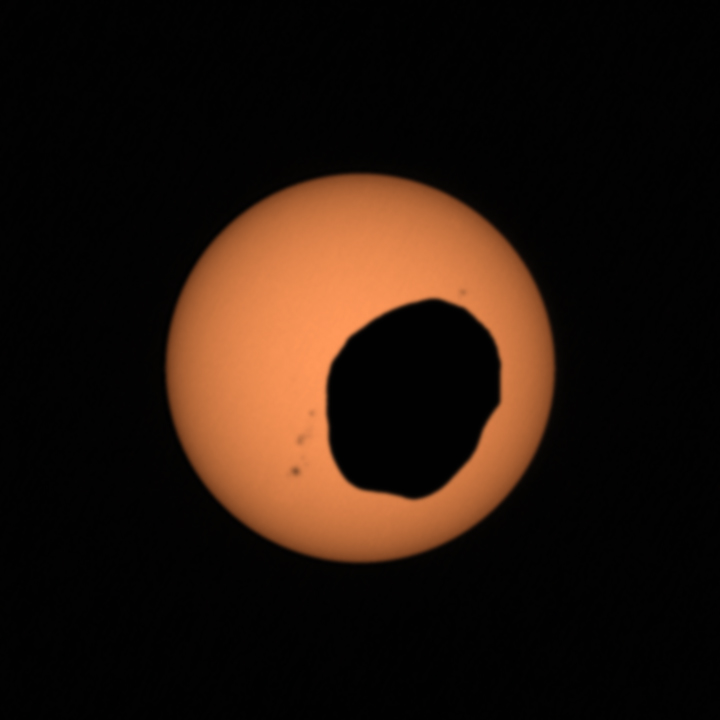

Perseverance’s Mastcam-Z Captures a Phobos Solar Eclipse

NASA’s Perseverance Mars rover used its Mastcam-Z camera system to shoot video of Phobos, one of Mars’ two moons, eclipsing the Sun. It’s the most zoomed-in, highest-frame-rate observation of a Phobos solar eclipse ever taken from the Martian surface.

Several Mars rovers have observed Phobos crossing in front of the Sun over the past 18 years. Spirit and Opportunity made the first observations in 2004; Curiosity in 2019 was the first to record video of the event. Each time these eclipses are observed, they allow scientists to measure subtle shifts in Phobos’ orbit over time. The moon’s tidal forces pull on the deep interior crust and mantle of the Red Planet; studying how much Phobos shifts over time reveals something about how resistant the crust and mantle are, and thus what kinds of materials they’re made of.

It’s long been known that Phobos is drifting toward the Martian surface year by year; tens of millions of years from now, it is expected to crash into the planet or fragment into chunks that will impact the planet. Studying Phobos’ orbit also allows scientists to refine predictions of when the doomed moon will crash into Mars.

A key objective for Perseverance’s mission on Mars is astrobiology, including the search for signs of ancient microbial life. The rover will characterize the planet’s geology and past climate, pave the way for human exploration of the Red Planet, and be the first mission to collect and cache Martian rock and regolith (broken rock and dust).

Subsequent NASA missions, in cooperation with ESA (European Space Agency), would send spacecraft to Mars to collect these sealed samples from the surface and return them to Earth for in-depth analysis.

The Mars 2020 Perseverance mission is part of NASA’s Moon to Mars exploration approach, which includes Artemis missions to the Moon that will help prepare for human exploration of the Red Planet.

NASA’s Jet Propulsion Laboratory, which is managed for the agency by Caltech in Pasadena, California, built and manages operations of the Perseverance rover. Arizona State University in Tempe leads the operations of the Mastcam-Z instrument, working in collaboration with Malin Space Science Systems in San Diego, on the design, fabrication, testing, and operation of the cameras, and in collaboration with the Neils Bohr Institute of the University of Copenhagen on the design, fabrication, and testing of the calibration targets.

Credit: NASA/JPL-Caltech/ASU/MSSS/SSI